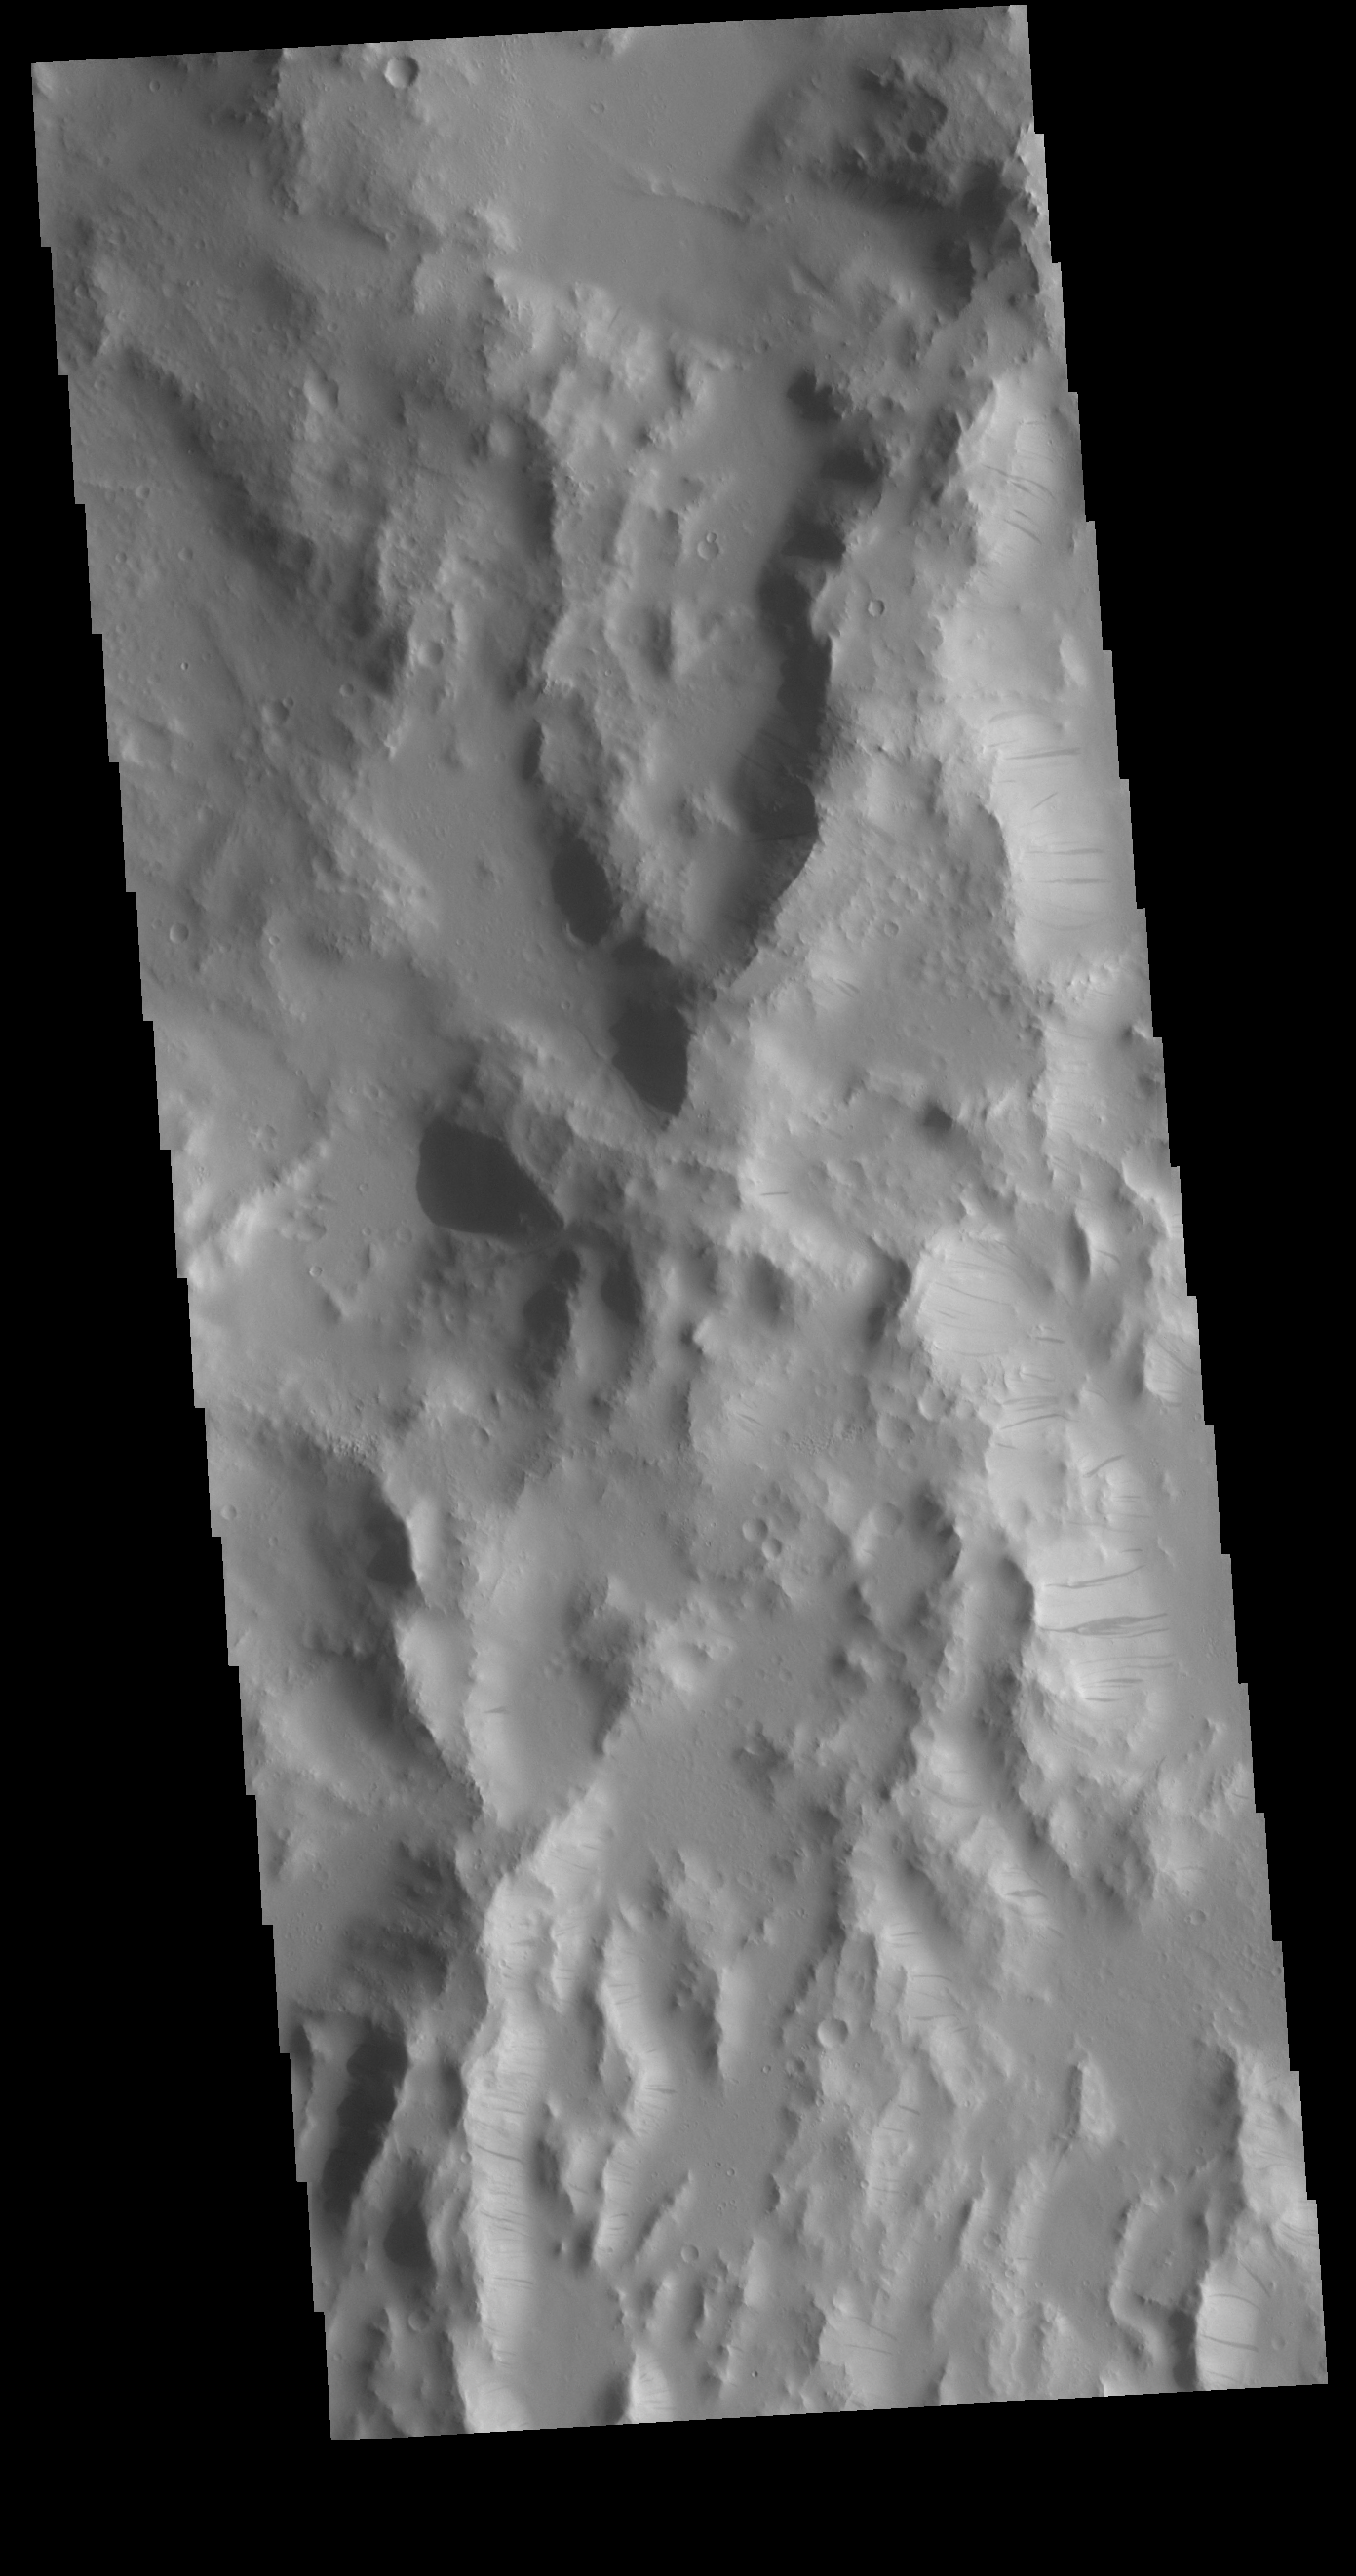

Dark Slope Streaks

This VIS image shows part of the ‘rim’ of Orcus Patera. How Orcus Patera formed is a mystery. Along the east facing ridge walls in this image multiple regions of dark slope streaks are visible. It is believed these features formed due to down slope movement of materials, either revealing darker rock beneath a dusty cover, or a coating of the surface with another material.

Credit: NASA/JPL-Caltech/ASU